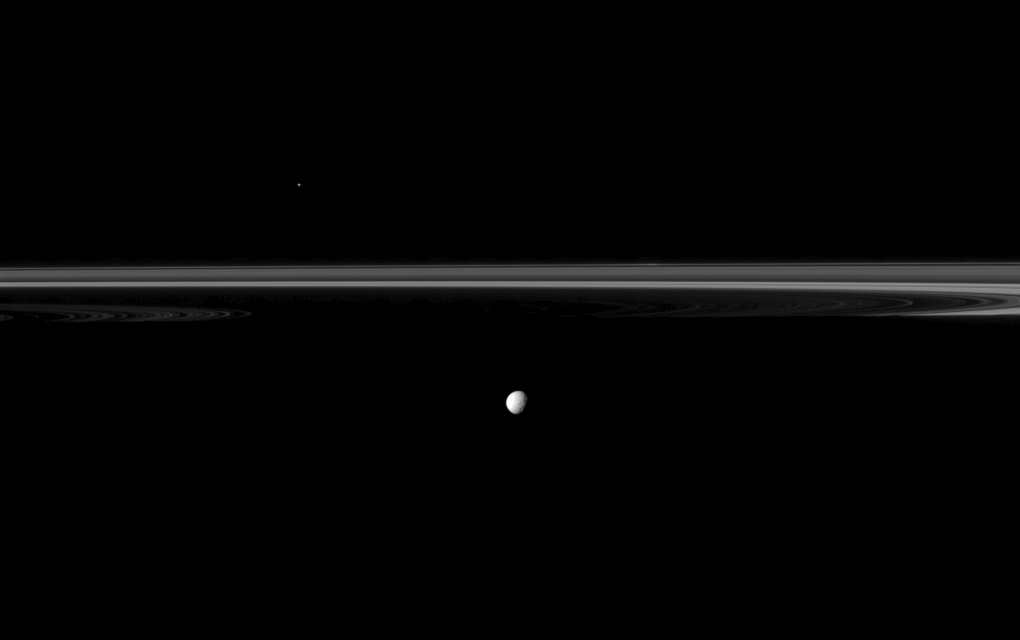

Cut-Off Rings

Saturn’s moon Mimas joins the planet’s rings which appear truncated by the planet’s shadow in this Cassini spacecraft image.

Saturn is off to the left, out of view here. The inner rings are just visible there. But the planet’s shadow covers part of the rings across the middle of the image. Mimas (246 miles, or 396 kilometers across) is closer to Cassini than the rings are here.

The bright speck above the rings is a star.

To increase visibility, the rings have been brightened by a factor of two relative to Mimas. This view looks toward the southern, unilluminated side of the rings from just below the ringplane.

The image was taken in visible light with the Cassini spacecraft narrow-angle camera on Dec. 21, 2011. The view was obtained at a distance of approximately 1.7 million miles (2.7 million kilometers) from Mimas. Image scale is 10 miles (16 kilometers) per pixel on Mimas.

The Cassini-Huygens mission is a cooperative project of NASA, the European Space Agency and the Italian Space Agency. The Jet Propulsion Laboratory, a division of the California Institute of Technology in Pasadena, manages the mission for NASA’s Science Mission Directorate, Washington, D.C. The Cassini orbiter and its two onboard cameras were designed, developed and assembled at JPL. The imaging operations center is based at the Space Science Institute in Boulder, Colo.

Credit: NASA/JPL-Caltech/Space Science Institute